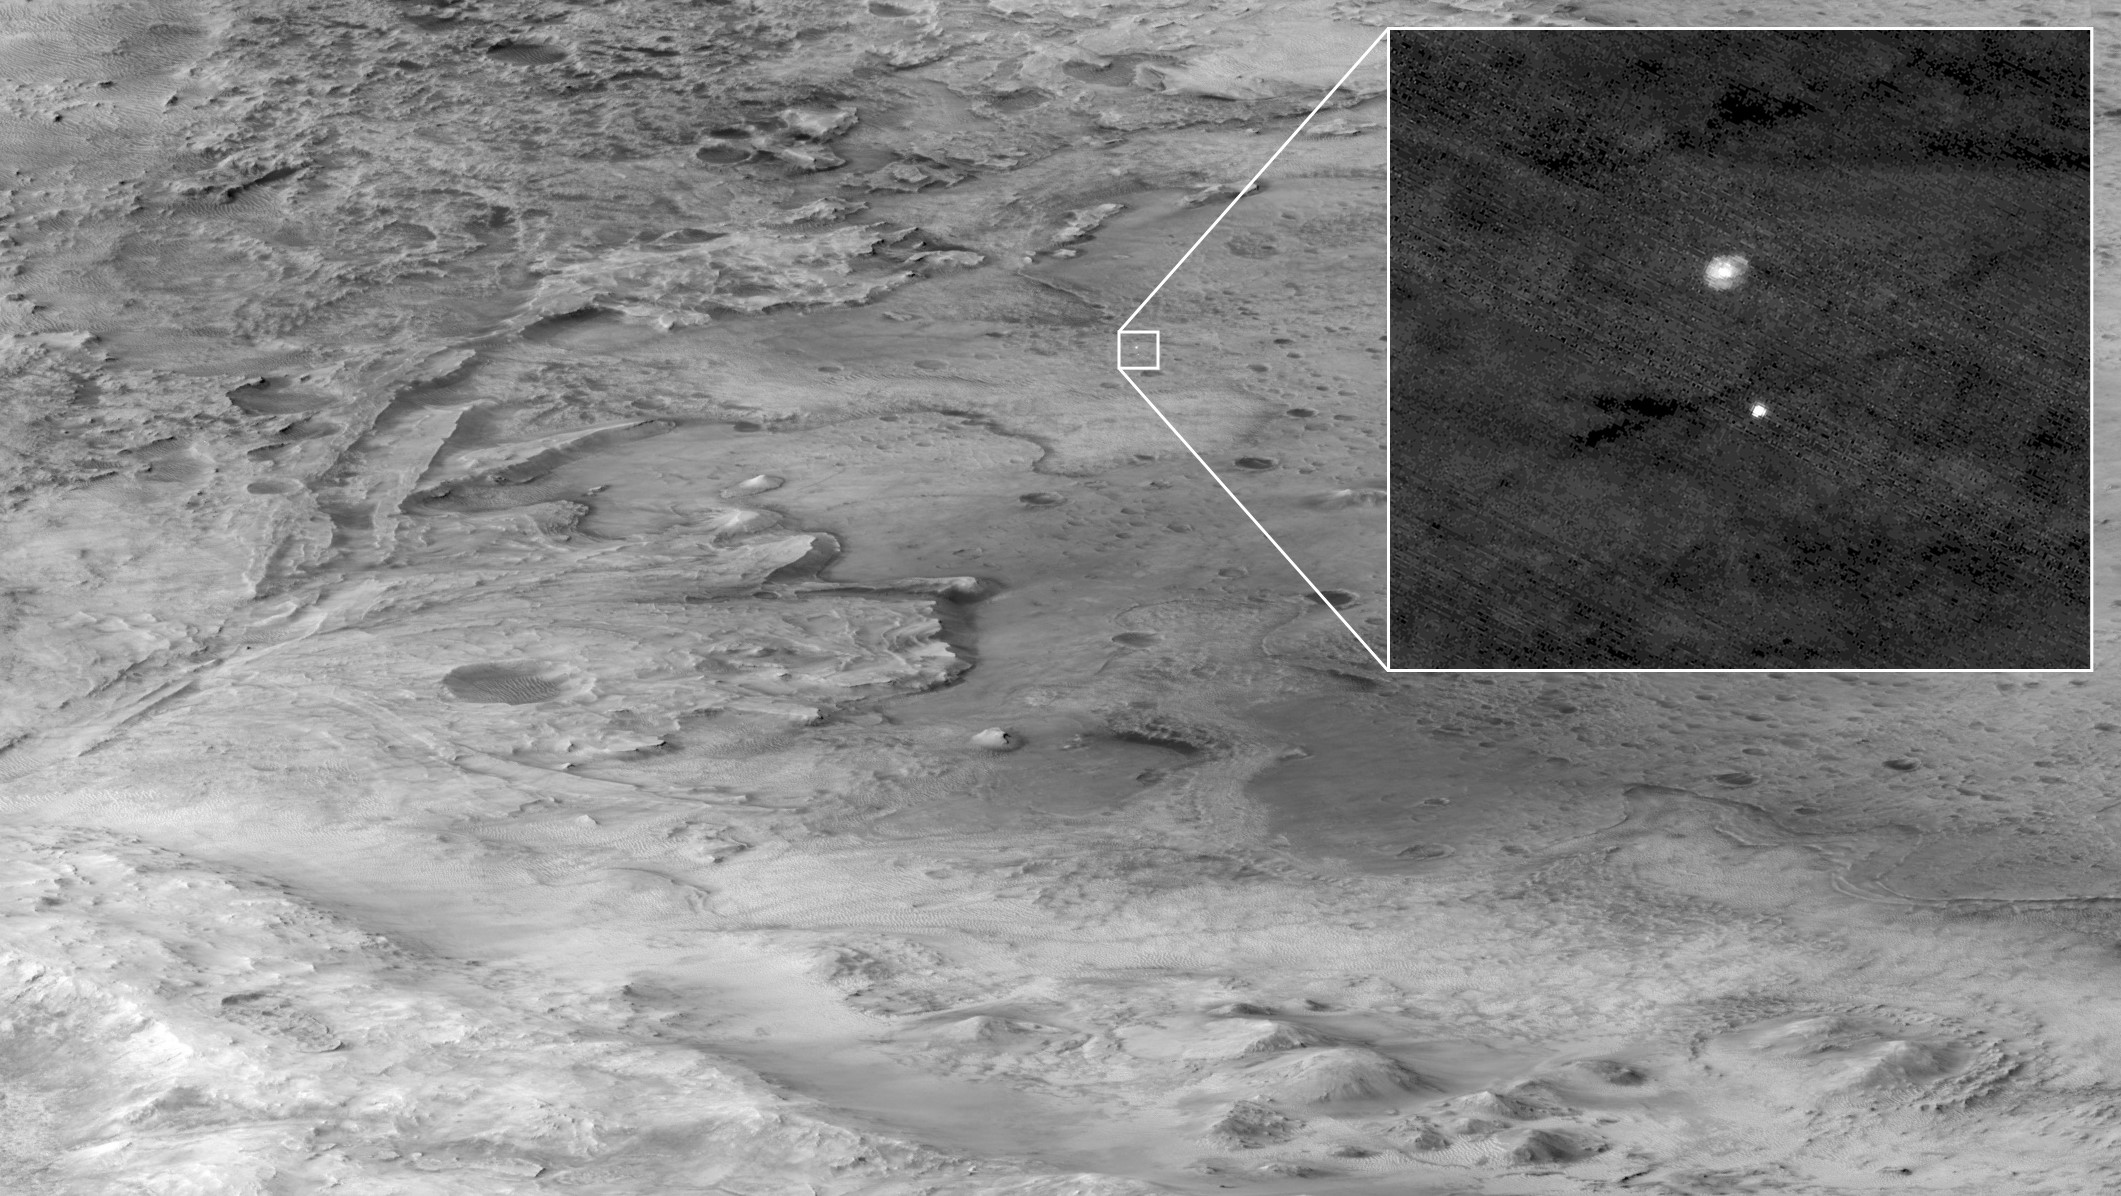

HiRISE Captured Perseverance During Descent to Mars

The descent stage holding NASA’s Perseverance rover can be seen falling through the Martian atmosphere, its parachute trailing behind, in this image taken on Feb. 18, 2021, by the High Resolution Imaging Experiment (HiRISE) camera aboard the Mars Reconnaissance Orbiter. The ancient river delta, which is the target of the Perseverance mission, can be seen entering Jezero Crater from the left.

HiRISE was approximately 435 miles (700 kilometers) from Perseverance and traveling at about 6750 mile per hour (3 kilometers per second) at the time the image was taken. The extreme distance and high speeds of the two spacecraft were challenging conditions that required precise timing and for Mars Reconnaissance Orbiter to both pitch upward and roll hard to the left so that Perseverance was viewable by HiRISE at just the right moment.

The orbiter’s mission is led by NASA’s Jet Propulsion Laboratory in Southern California. JPL, a division of Caltech, manages the Mars Reconnaissance Orbiter for NASA’s Science Mission Directorate in Washington. Lockheed Martin Space in Denver, built the spacecraft. The University of Arizona provided and operates HiRISE.

Credit: NASA/JPL-Caltech/University of Arizona